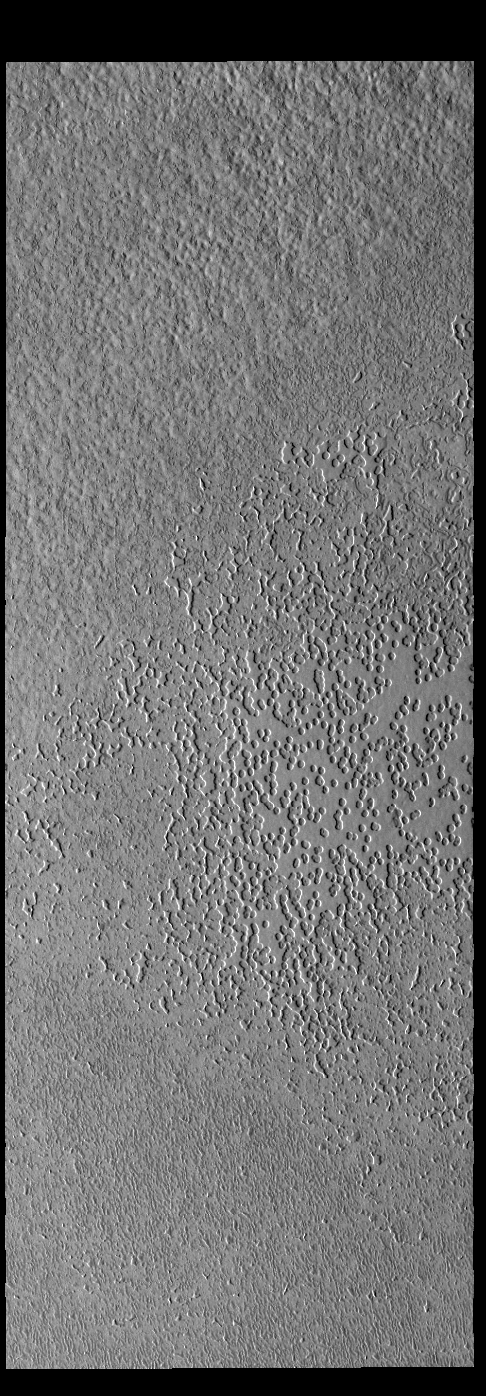

South Polar Textures

The numerous small depressions seen in this VIS image of the south polar cap are informally called swiss cheese.

Credit: NASA/JPL-Caltech/ASU